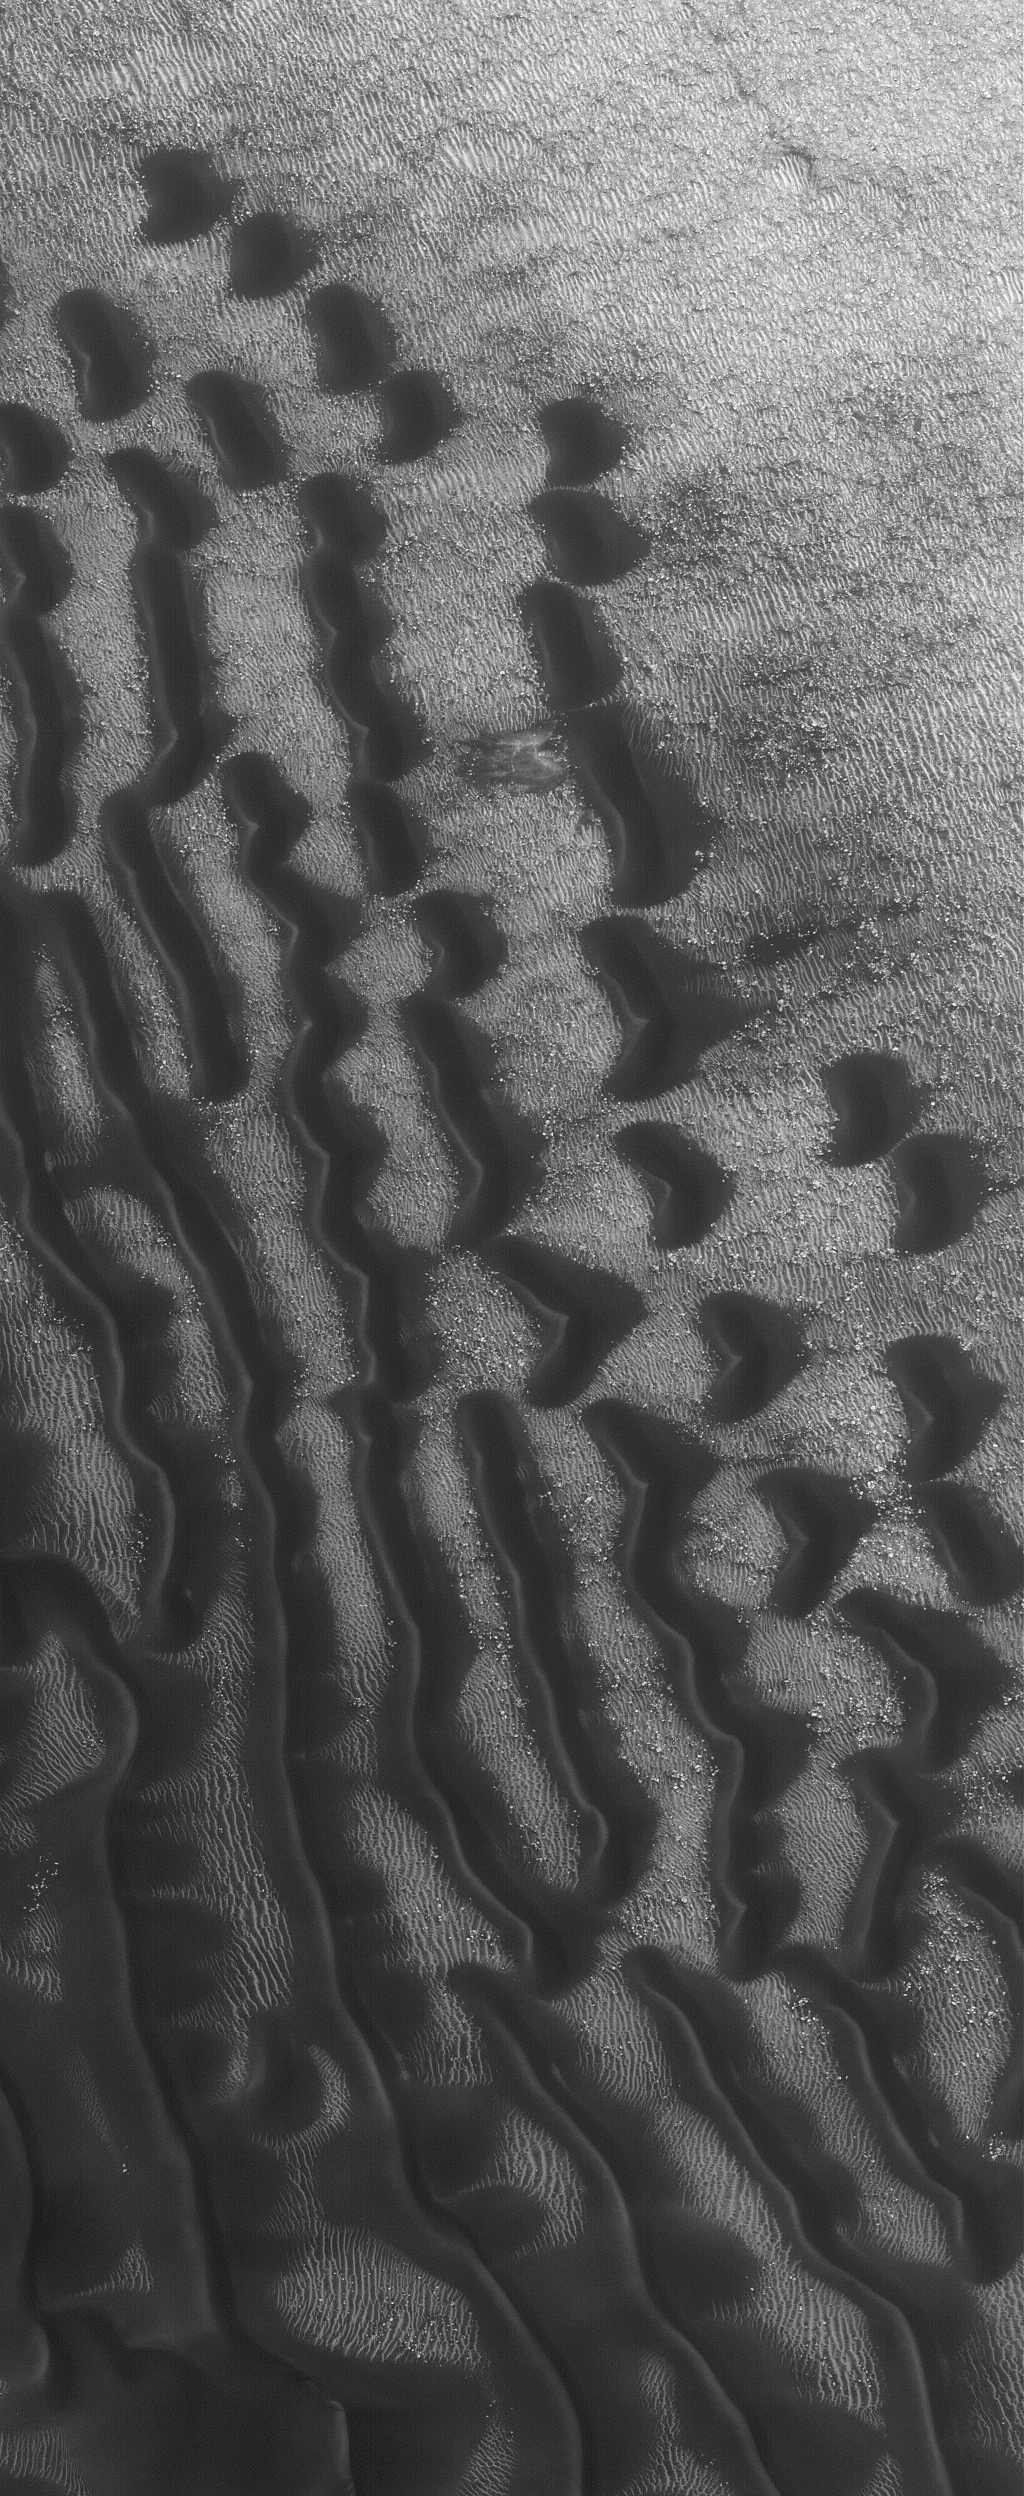

Wayward Travelers

24 February 2006
This Mars Global Surveyor (MGS) Mars Orbiter Camera (MOC) image shows dark dunes superposed on the rippled floor of Proctor Crater in Noachis Terra. Winds blowing predominantly from east (right) to west (left) were responsible for the formation of these dunes.

Location near: 47.3°S, 329.4°W
Image width: ~3 km (~1.9 mi)
Illumination from: upper left
Season: Southern Summer

Credit: NASA/JPL/Malin Space Science Systems